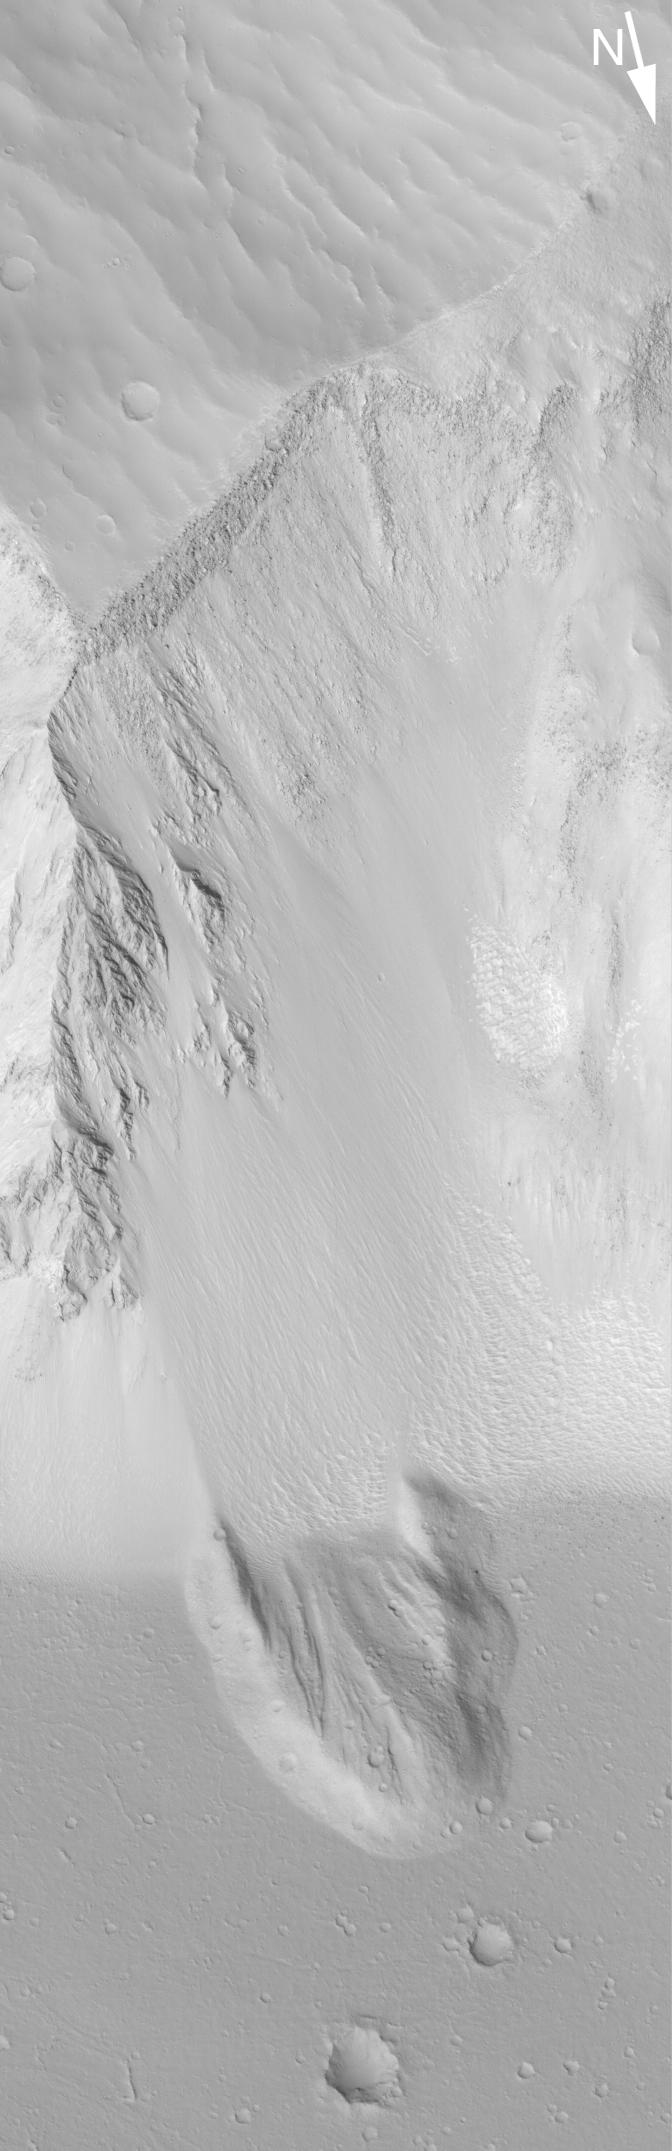

Landslide in Sirenum

27 August 2004
This Mars Global Surveyor (MGS) Mars Orbiter Camera (MOC) image shows a landslide deposit in a deep trough in Terra Sirenum near 26.1°S, 140.0°W. After the landslide occurred, subsequent erosion of the slope produced talus that covers part of the landslide deposit. This area is about 3 km (1.9 mi) across; sunlight illuminates the scene from the lower left.

Credit: NASA/JPL/Malin Space Science Systems